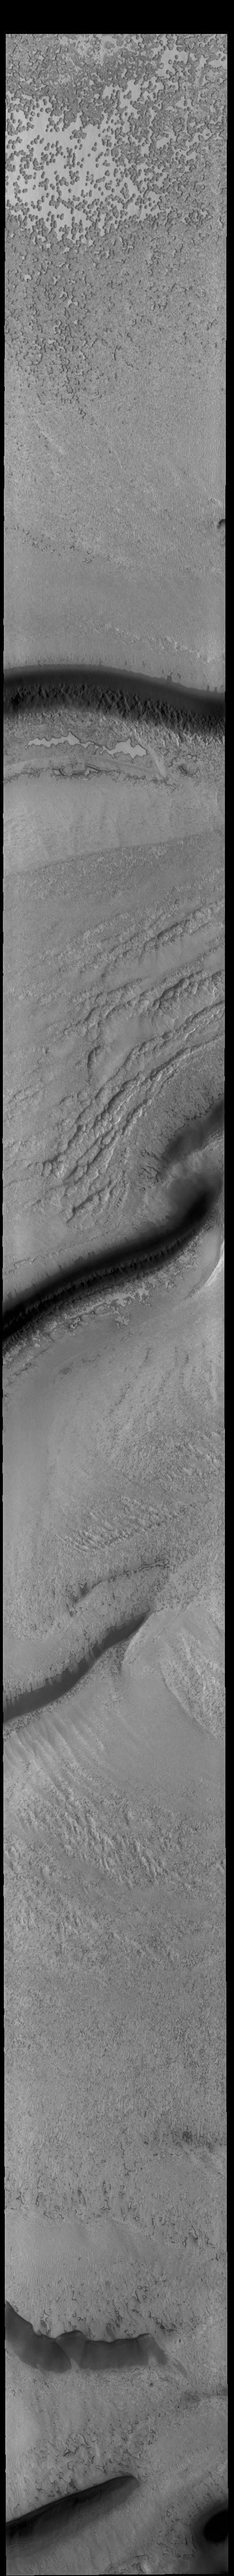

South Polar Ice

Today’s VIS image shows part of the south polar cap. This image was taken near the end of southern summer. The cap was created over millions of years with deposition of ice and dust during different seasons, creating layers. The ice surface contains several different textures which can be seen in this image. The south polar cap is called Australe Planum.

Credit: NASA/JPL-Caltech/ASU